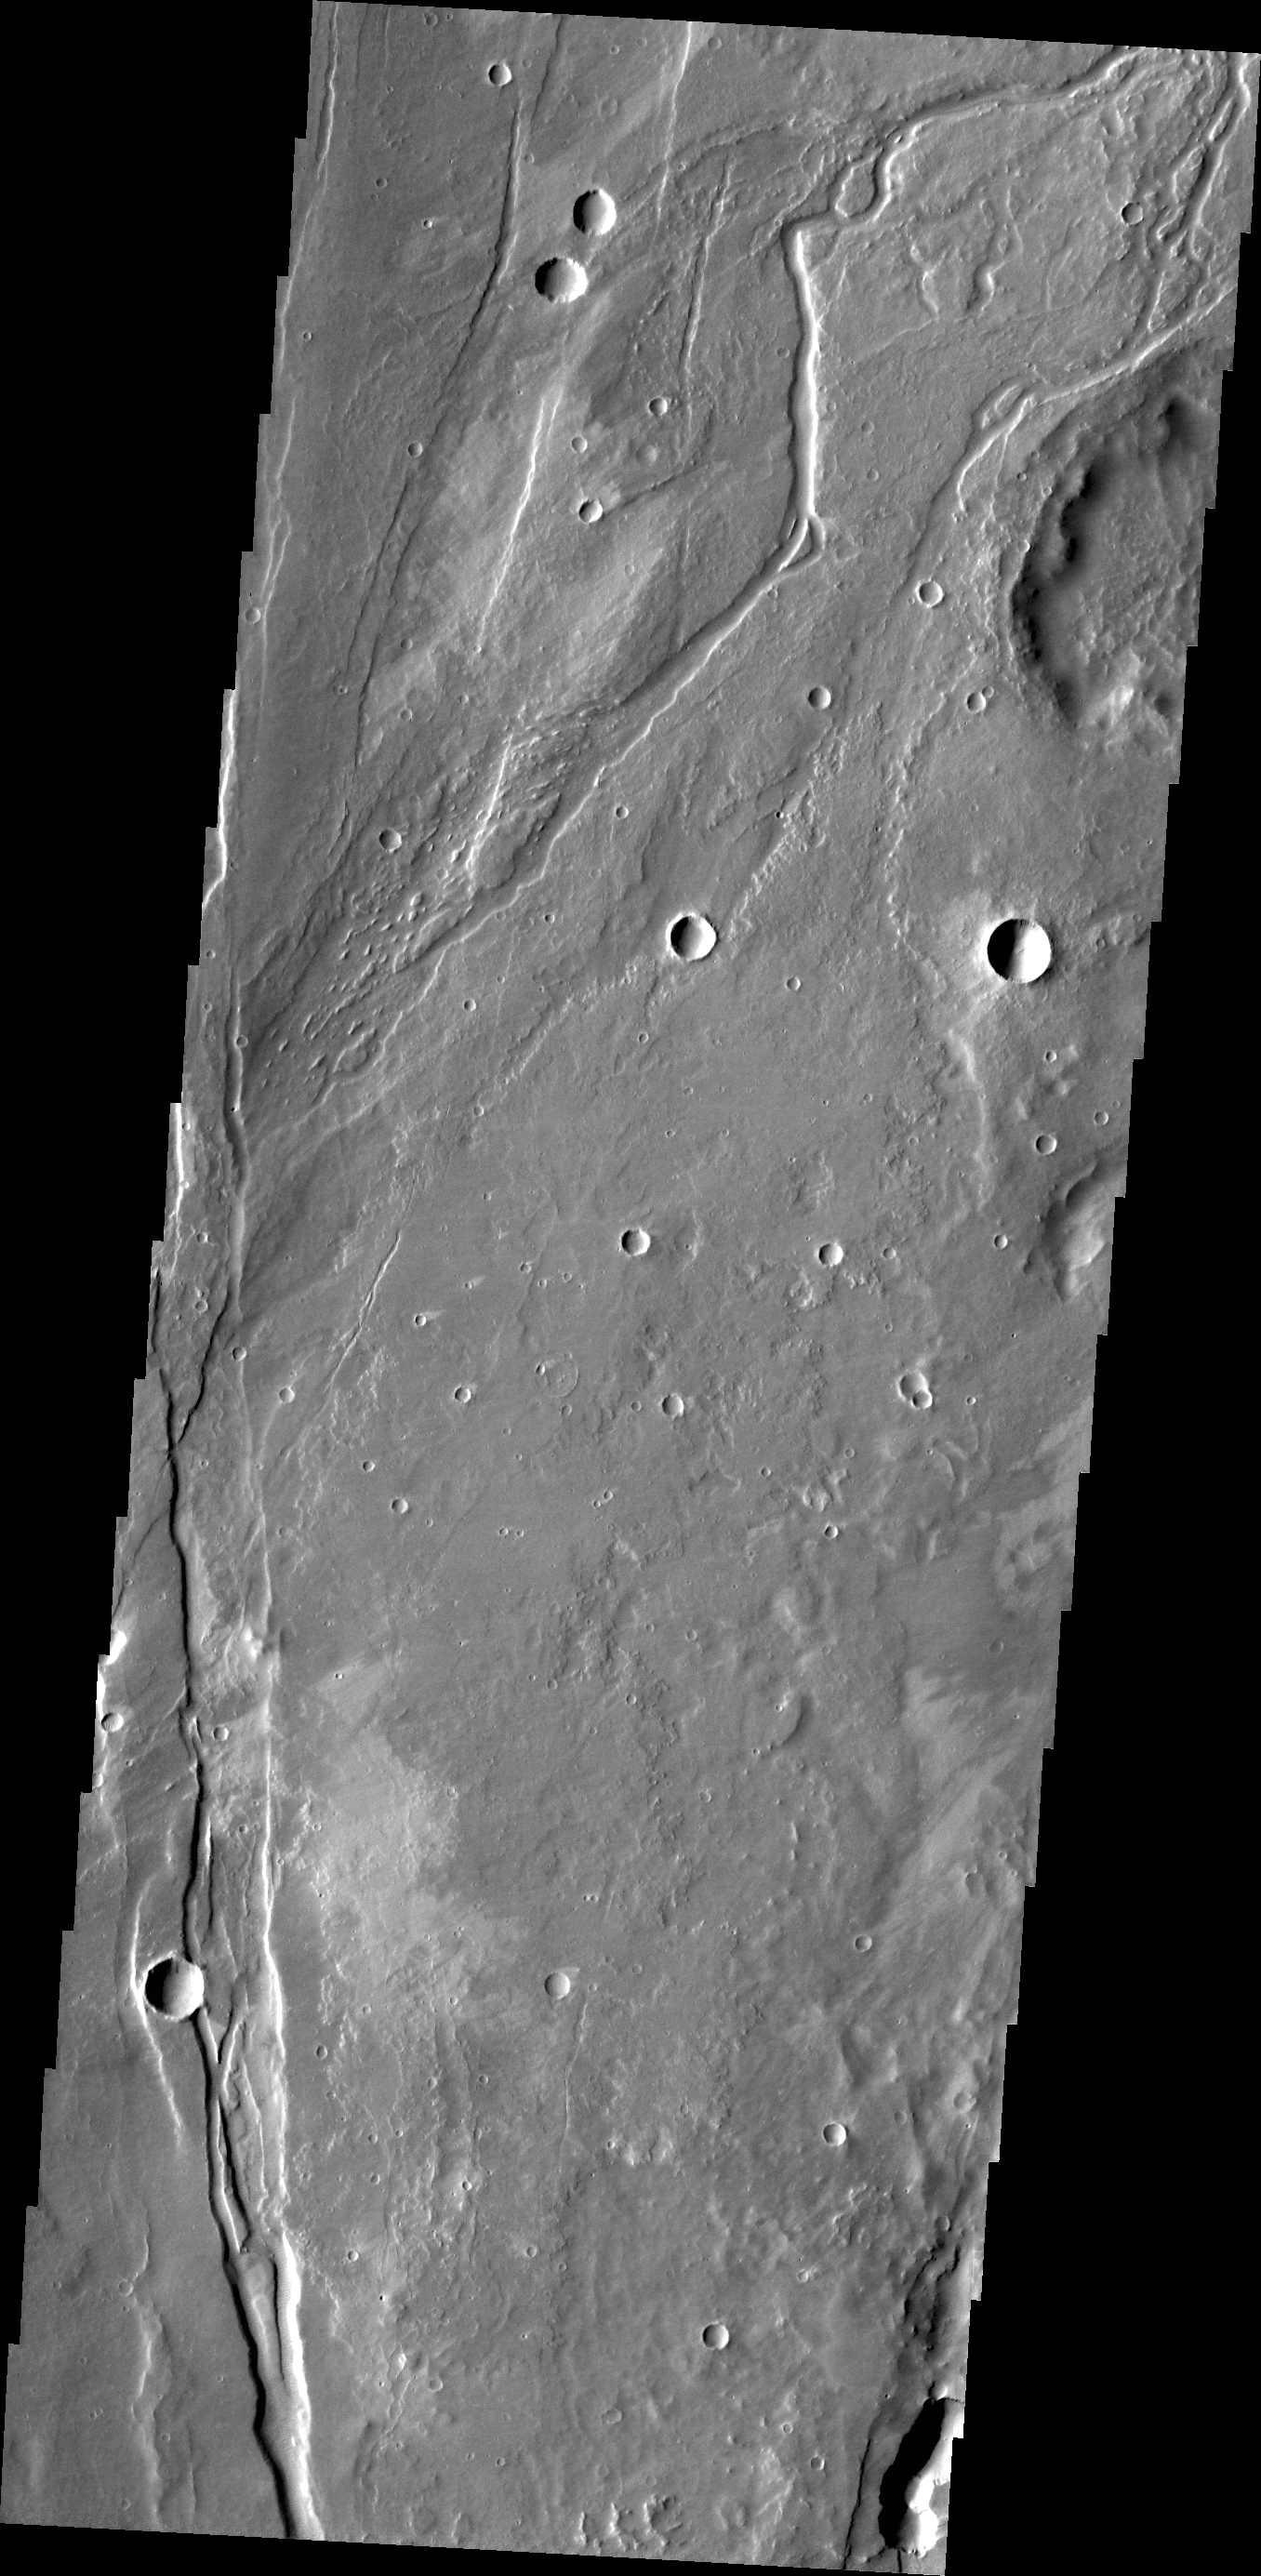

Channel

The small channel in this image is located in volcanic flows in the northern part of Tractus Fossae.

Credit: NASA/JPL/ASU